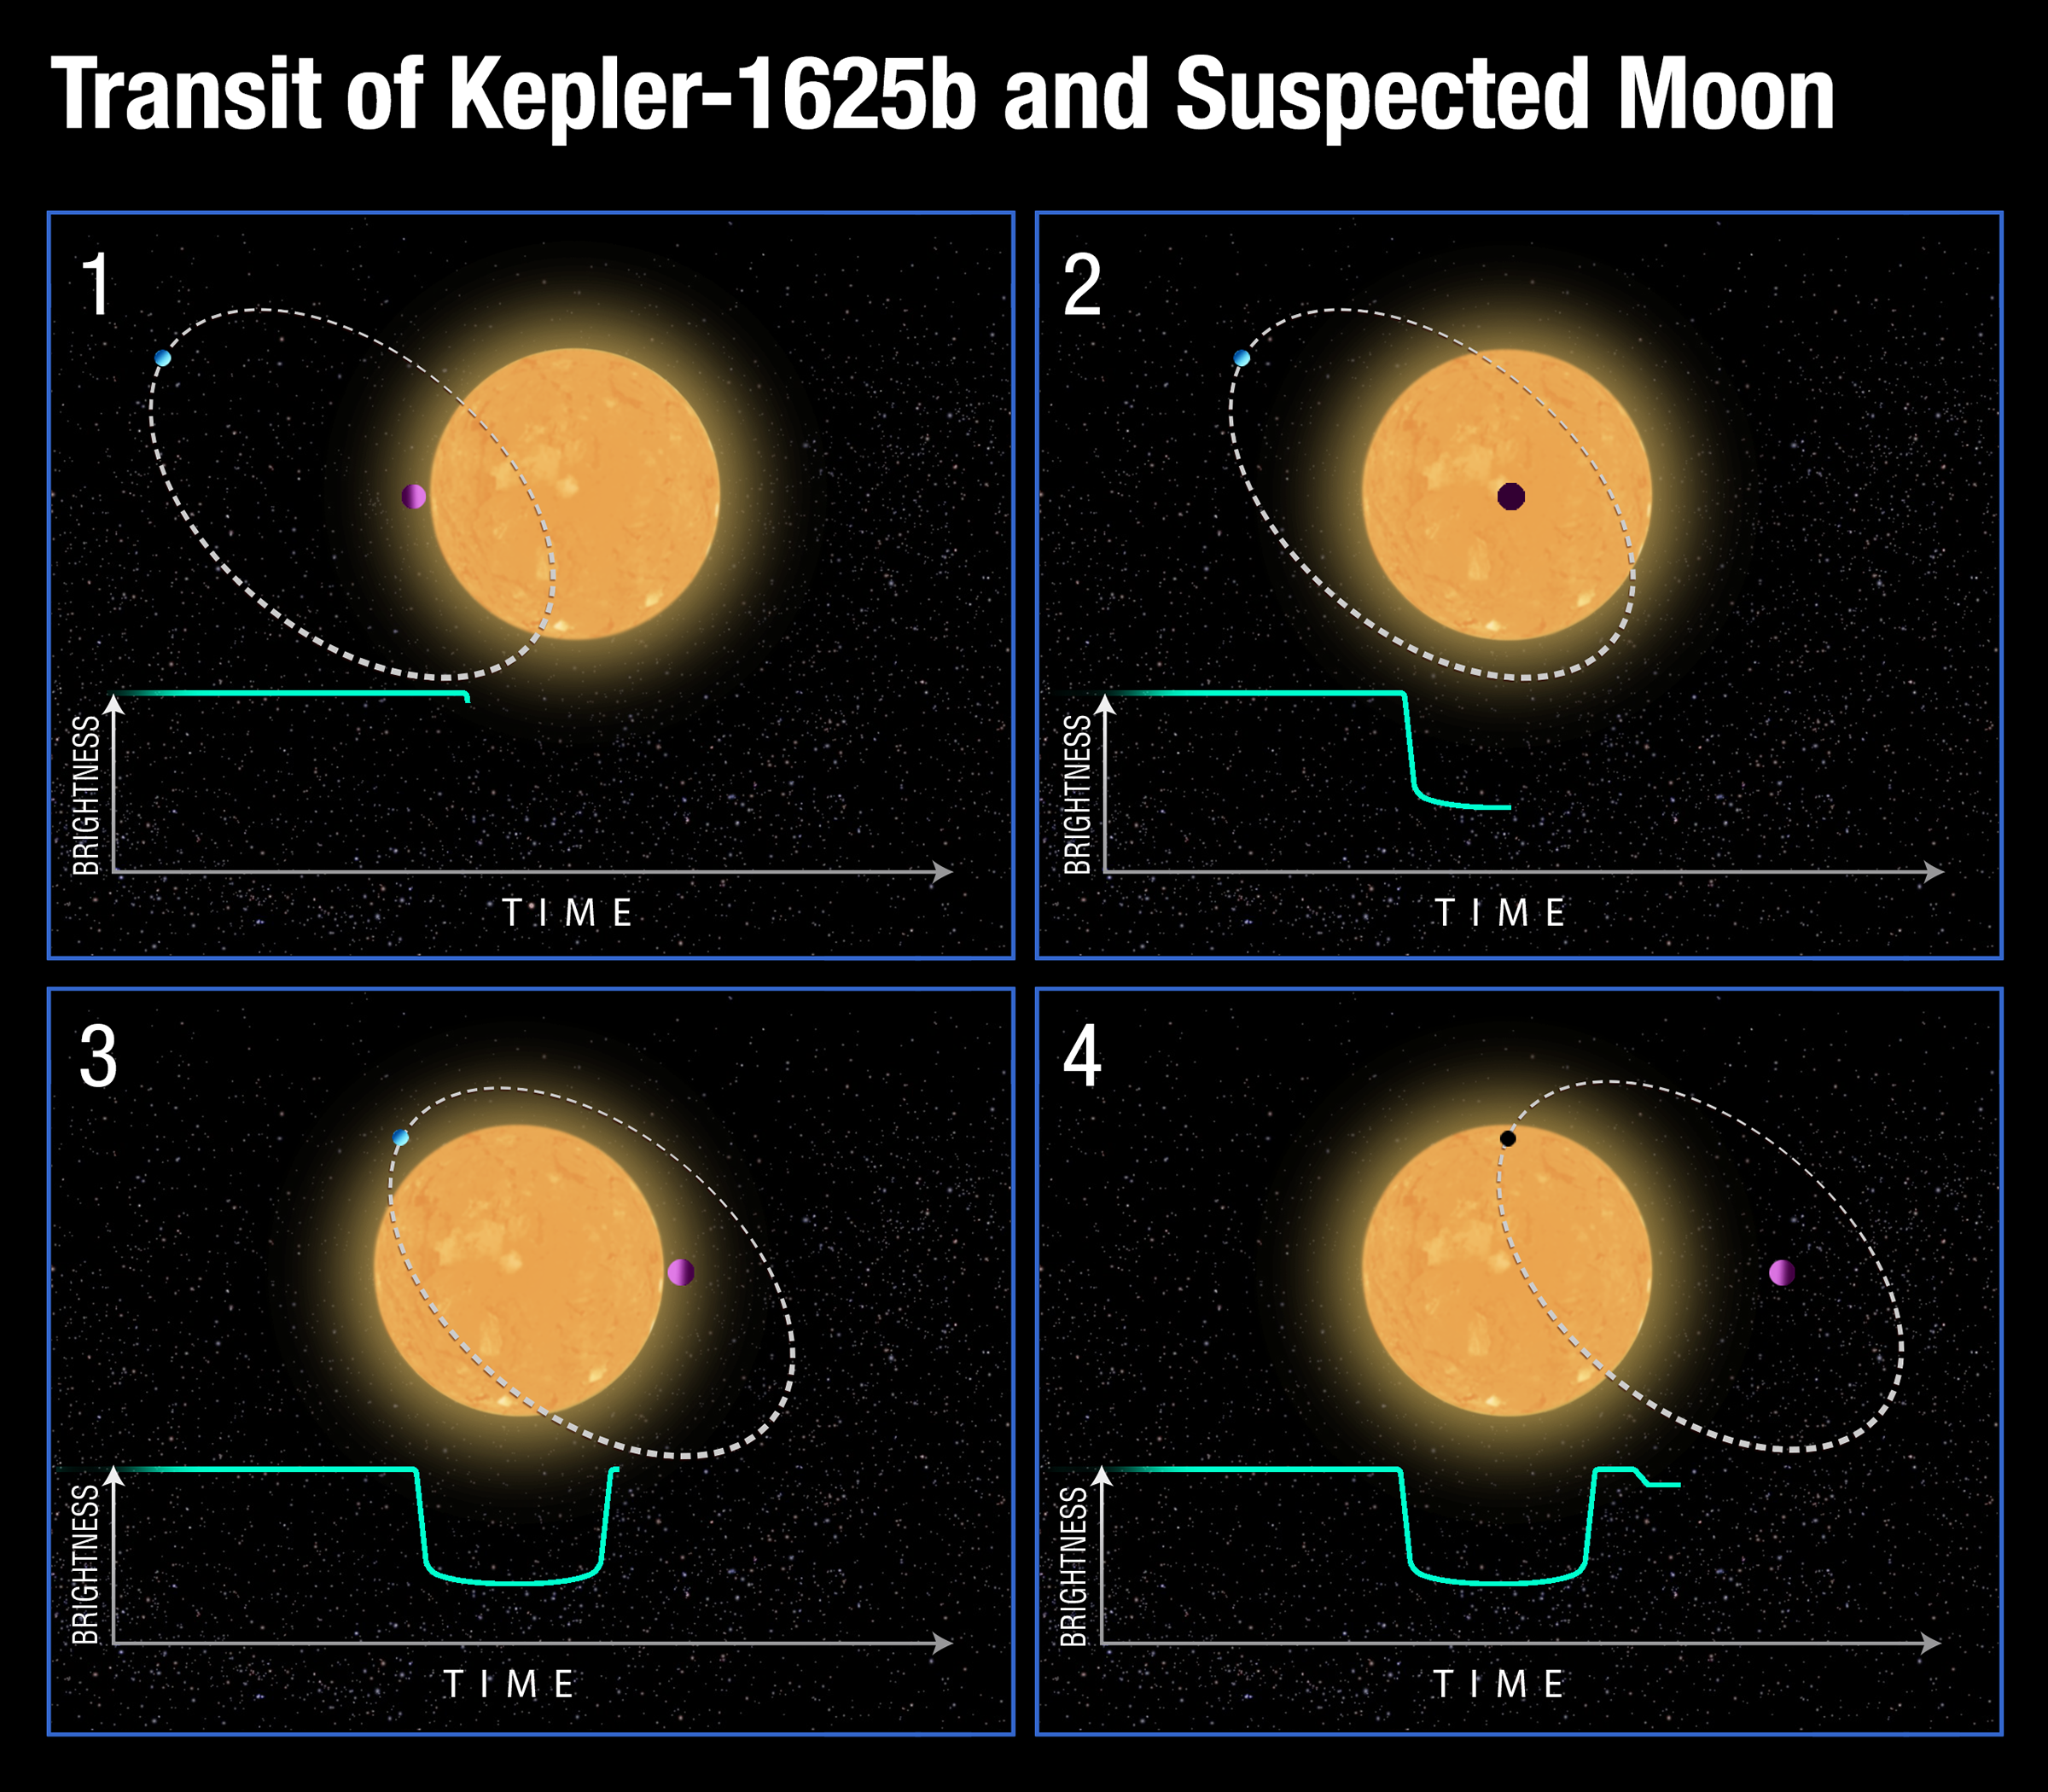

Transit of Kepler-1625b and Suspected Moon

This diagram represents Hubble Space Telescope photometric observations of the planet Kepler-1625b passing in front of its parent star — called a transit. The planet blocks a small fraction of the star's light and this is recorded on a light curve (bottom green line) as a slight dip in the star’s brightness. After the planet's 19-hour-long transit was completed, astronomers noted a second, smaller dip in the light curve about three and a half hours later (panel 4). (Due to observing constraints Hubble was not able to record the full event.) The second dip is interpreted as the signature of a moon trailing the planet. The moon is estimated to be as big as the planet Neptune. The inclination of the candidate moon's orbit is just one of a broad range of possible inclinations that are consistent with the data. Astronomers hope to repeat this observation to confirm the moon's existence. If follow-up observations are successful, this would be the first moon discovered outside of our solar system.

Credit: NASA, ESA, D. Kipping (Columbia University), and A. Feild (STScI)